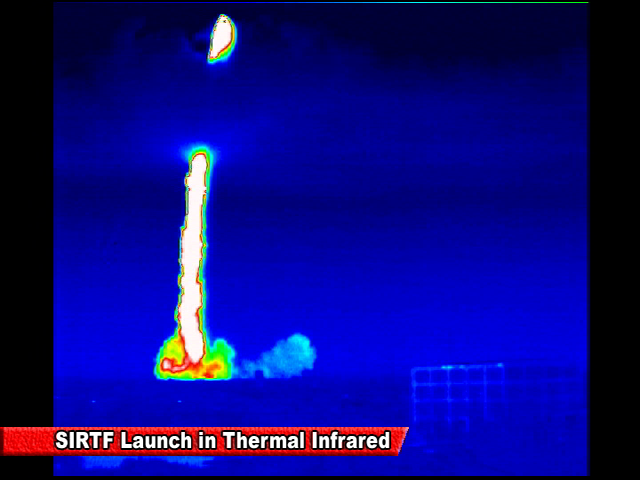

Spitzer Launch in Infrared

Screen grab from an infrared video of the launch of the Spitzer Space Telescope on August 25, 2003

Credit: NASA/JPL-Caltech